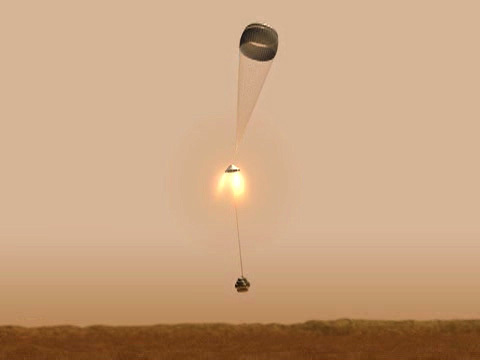

A Flyby Tour of Spirit’s Descent-2

Telemetry sent down to Earth from the Mars Exploration Rover Spirit has been reconstructed to create this computer-generated movie of the rover’s final 30 seconds before landing at Gusev Crater, Mars. Just seconds before the rover touched down and its airbags were inflated, a gust of wind threatened to significantly increase the rover’s horizontal speed. But the firing of a lateral rocket, called the Tranverse Impulse Rocket System (blue), kept the rover on course, orienting the main retrorockets (white) to the their correct upright position. Subsequent igniting of these rockets reduced the rover’s speed to near zero, 23 feet (7 meters) above the martian surface. The telemetry was acquired through the Mars Global Surveyor.

Credit: NASA/JPL/Analytical Mechanics Associates